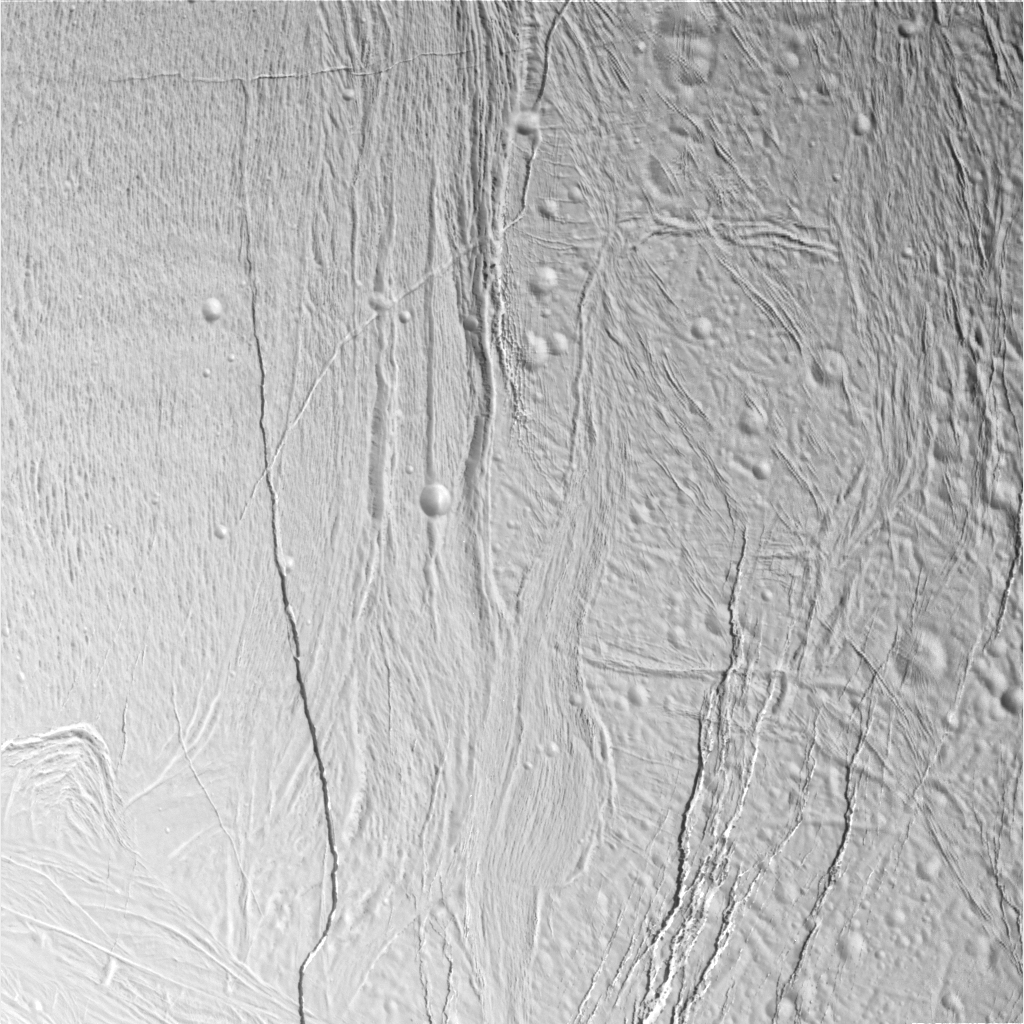

Stressed-out Enceladus

This image of Saturn’s moon Enceladus shows a region of craters softened by time and torn apart by tectonic stresses. Fractures 100 to 400 meters (330 to 1,300 feet) in width crosscut the terrain: One set trends northeast-southwest and another trends northwest-southeast. North is up. A region of “grooved terrain” is visible on the left. A broad canyon, its floor partly concealed by shadow, is notable on the right.

The image was taken in visible light with Cassini’s narrow-angle camera from a distance of about 25,700 kilometers (16,000 miles, red-colored image) and from Enceladus and at a Sun-Enceladus-spacecraft, or phase, angle of 46 degrees. Pixel scale is 150 meters (490 feet) per pixel. The image has been contrast-enhanced to aid visibility.

A stereo version of the scene is also available (see PIA06212).

The Cassini-Huygens mission is a cooperative project of NASA, the European Space Agency and the Italian Space Agency. The Jet Propulsion Laboratory, a division of the California Institute of Technology in Pasadena, manages the mission for NASA’s Science Mission Directorate, Washington, D.C. The Cassini orbiter and its two onboard cameras were designed, developed and assembled at JPL. The imaging team is based at the Space Science Institute, Boulder, Colo.

Credit: NASA/JPL/Space Science Institute